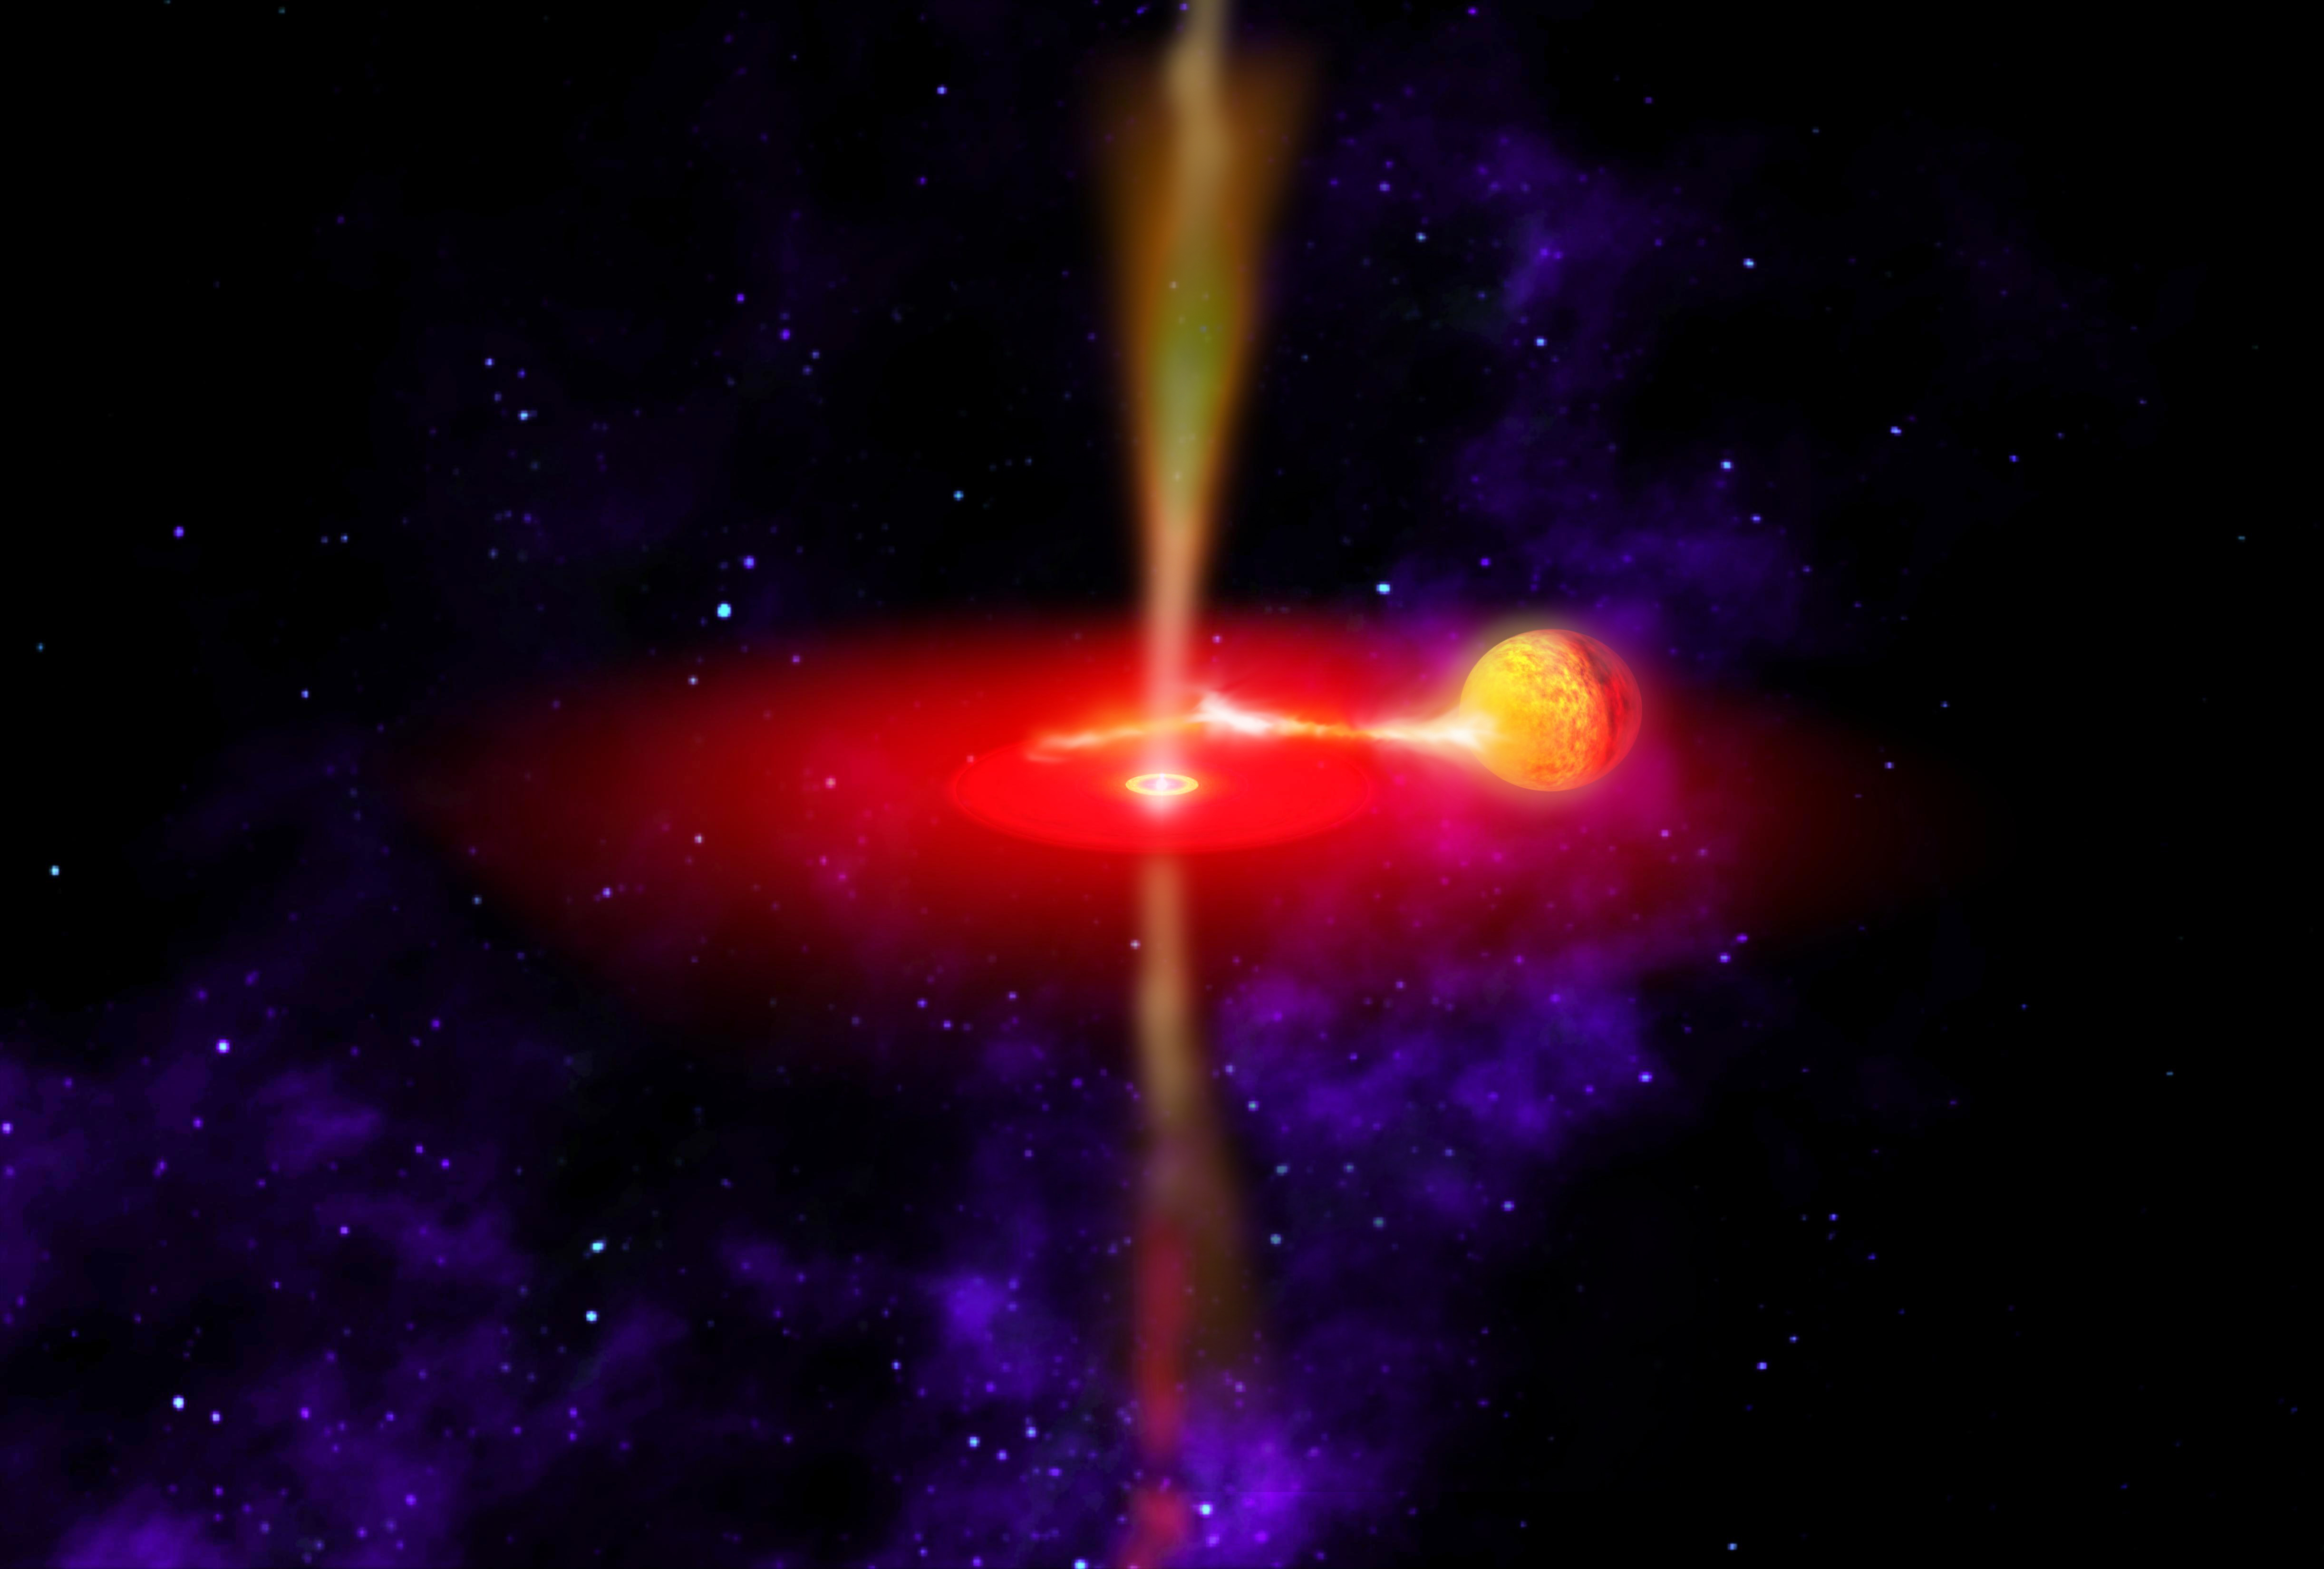

Flaring Black Hole (Artist’s Concept)

This artist’s concept illustrates what the flaring black hole called GX 339-4 might look like. Infrared observations from NASA’s Wide-field Infrared Survey Explorer (WISE) reveal the best information yet on the chaotic and extreme environments of this black hole’s jets.

GX 339-4 likely formed from a star that exploded. It is surrounded by an accretion disk (red) of material being pulled onto the black hole from a neighboring star (yellow orb). Some of this material is shot away in the form of jets (yellow flows above and below the disk). The region close in to the black hole glows brightly in infrared light.

Credit: NASA